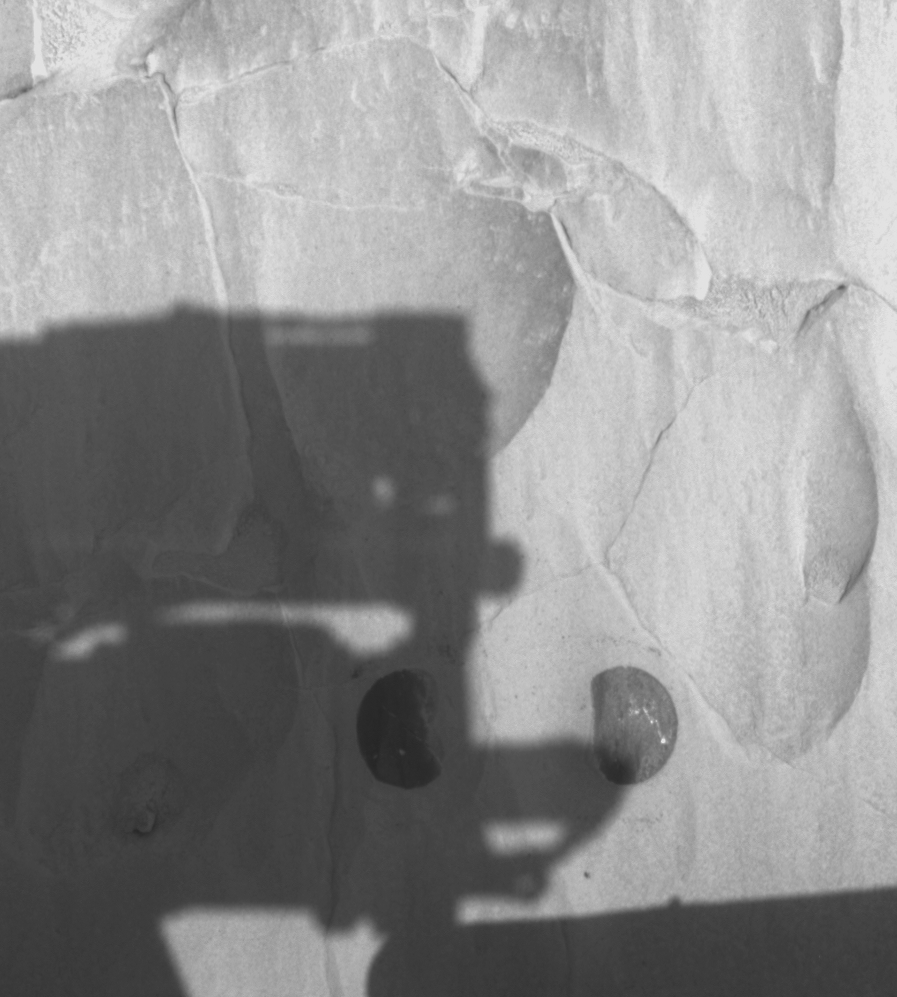

Windows to Fresh Rock

This hazard-avoidance camera image was taken by NASA’s Mars Exploration Rover Spirit on sol 79 after completing a two-location brushing on the rock dubbed “Mazatzal.” A coating of fine, dust-like material was successfully removed from targets named “Illinois” (right) and “New York” (left), revealing clean rock underneath. In this image, Spirit’s panoramic camera mast assembly, or camera head, can be seen shadowing Mazatzal’s surface. The center of the two brushed spots are approximately 10 centimeters (3.9 inches) apart and were aggressively analyzed by the instruments on the robotic arm on sol 80. On sol 81, the rover drilled into the New York target to expose the original rock underneath.

Credit: NASA/JPL